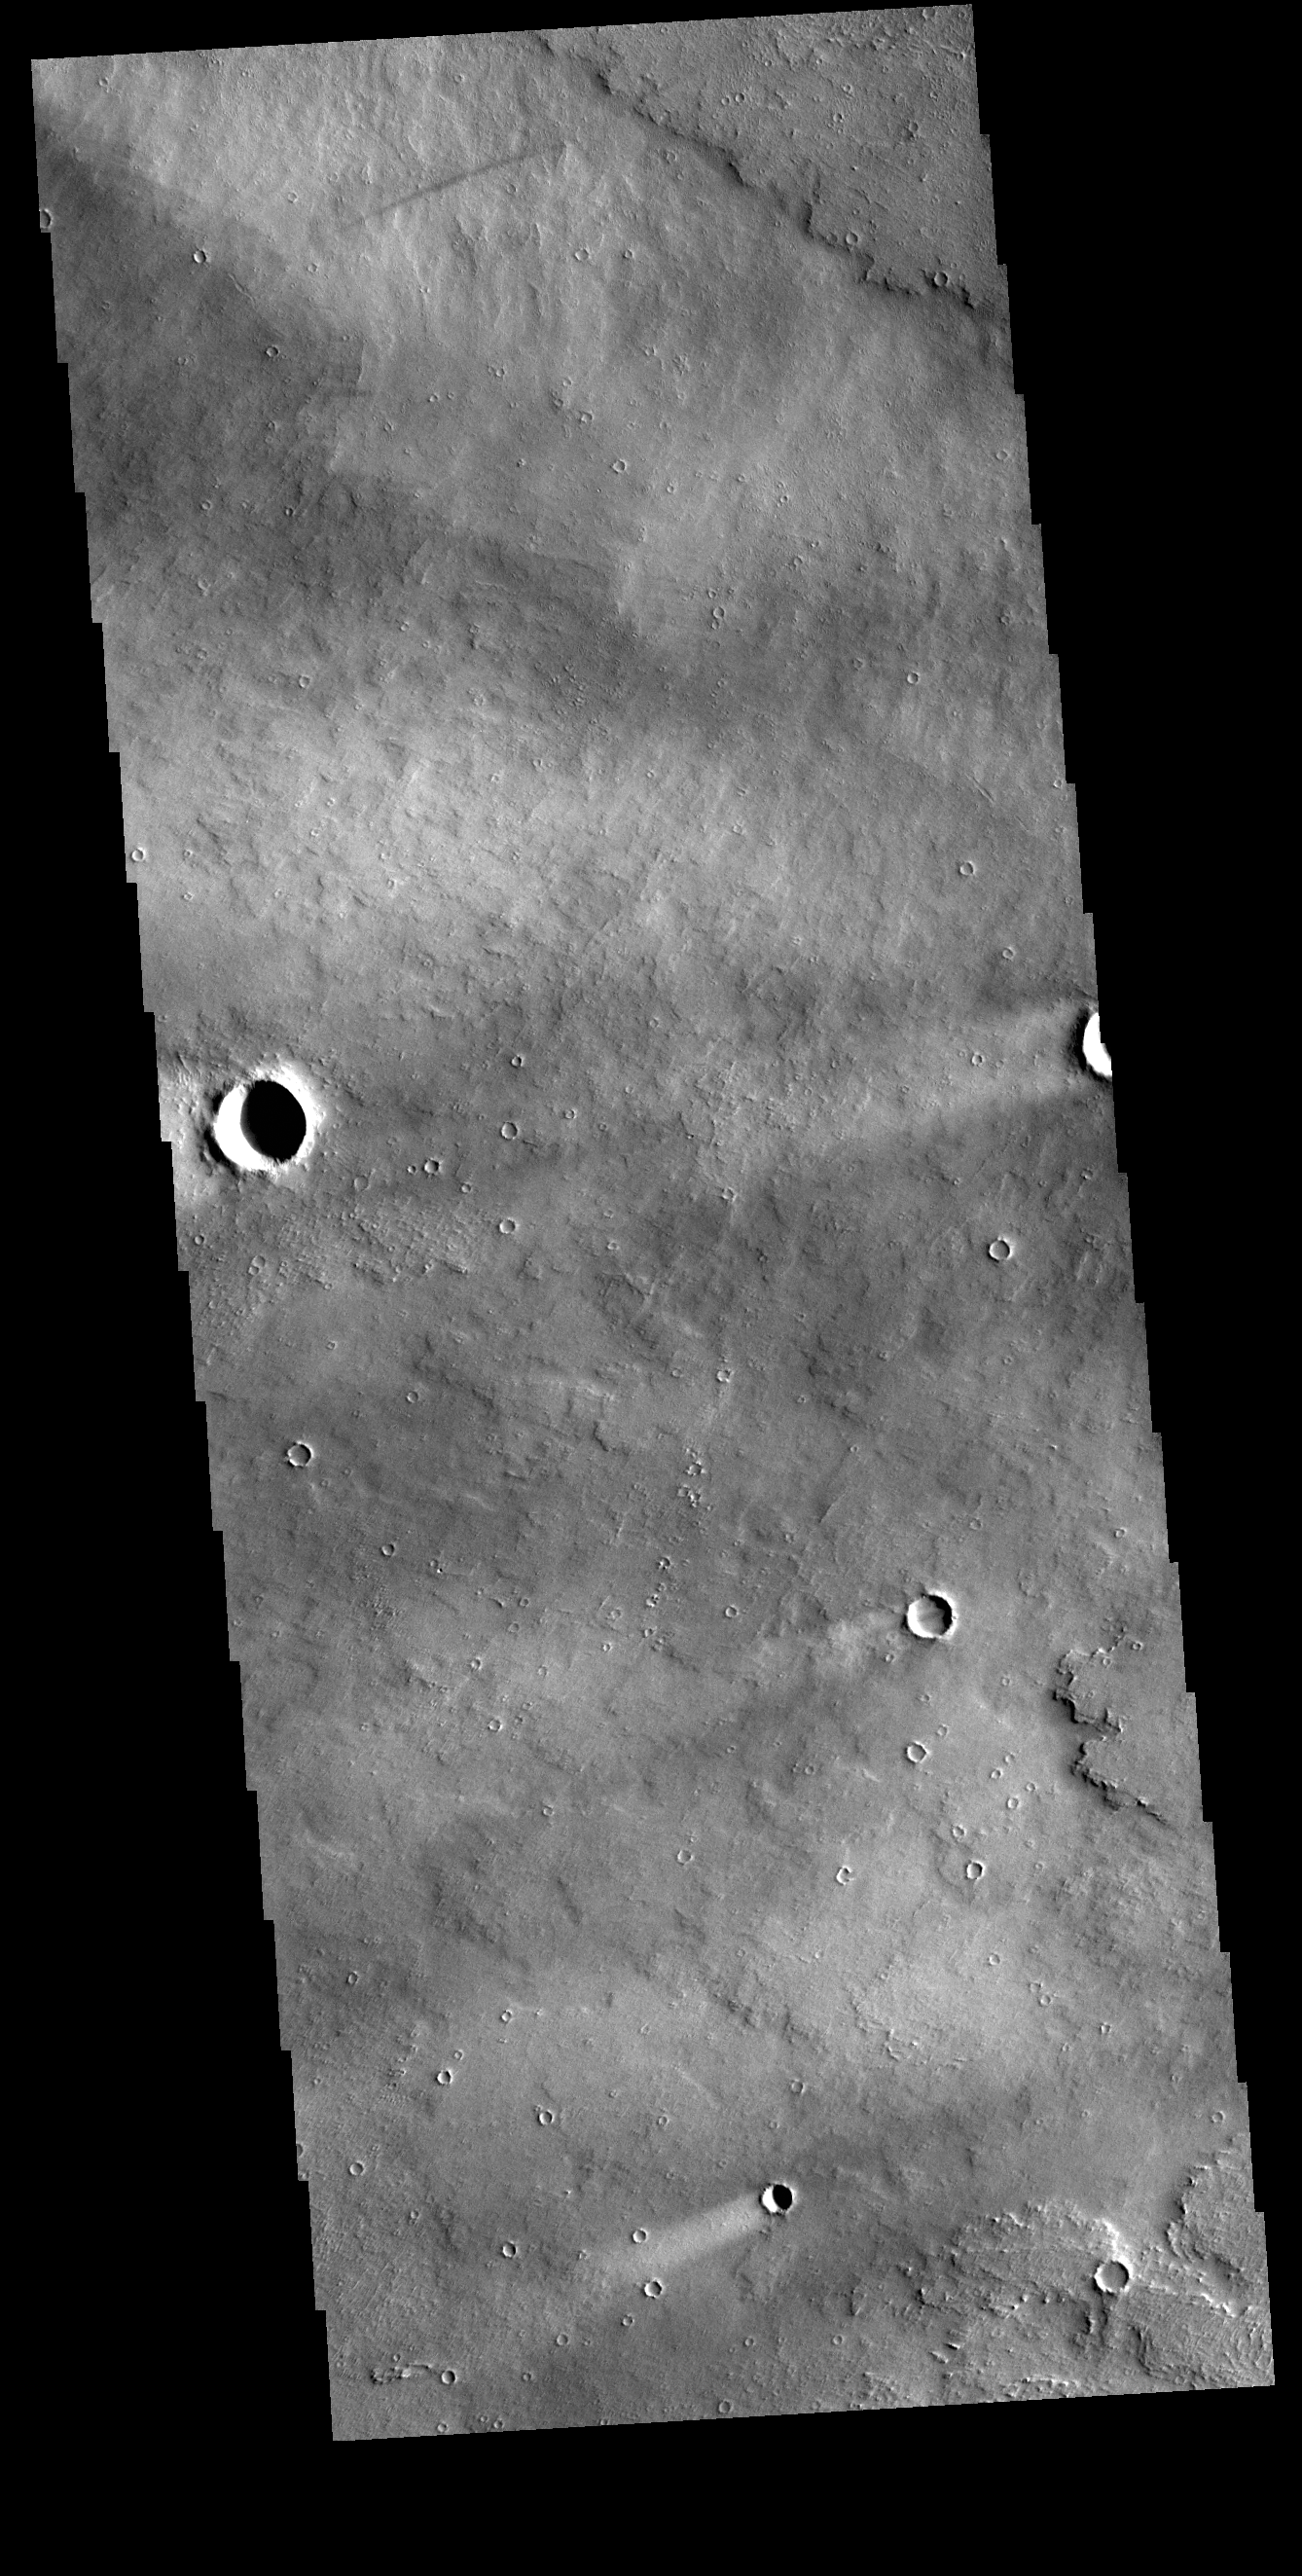

Windstreaks

Today’s VIS image shows windstreaks located in Daedalia Planum. These streaks are formed by the wind interaction with positive topographic features (like craters), with the ‘tail’ located down wind of the crater. The streaks in this image indicate the prevailing wind was from the right to the left side of the image (east to west).

Credit: NASA/JPL-Caltech/ASU